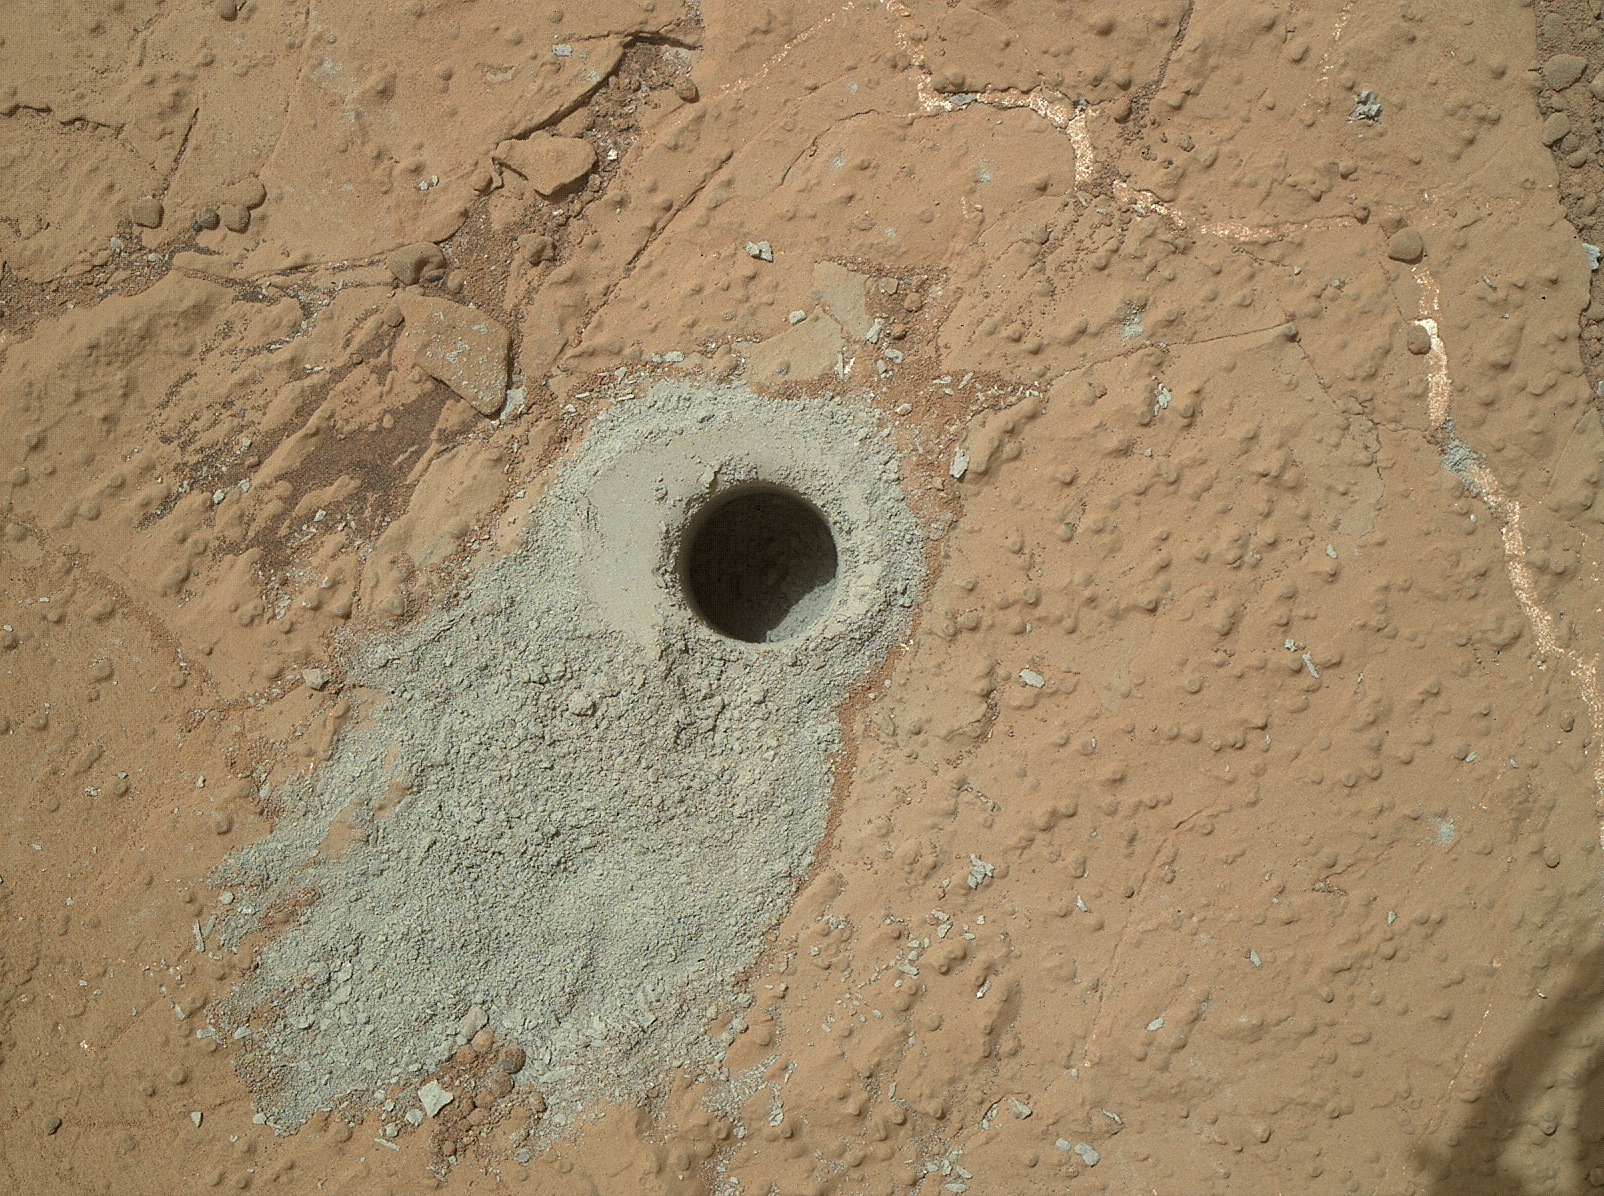

‘Cumberland’ Target Drilled by Curiosity

NASA’s Mars rover Curiosity drilled into this rock target, “Cumberland,” during the 279th Martian day, or sol, of the rover’s work on Mars (May 19, 2013) and collected a powdered sample of material from the rock’s interior. Analysis of the Cumberland sample using laboratory instruments inside Curiosity will check results from “John Klein,” the first rock on Mars from which a sample was ever collected and analyzed. The two rocks have similar appearance and lie about nine feet (2.75 meters) apart.

Curiosity used the Mars Hand Lens Imager (MAHLI) camera on the rover’s arm to capture this view of the hole in Cumberland on the same sol as the hole was drilled. The diameter of the hole is about 0.6 inch (1.6 centimeters). The depth of the hole is about 2.6 inches (6.6 centimeters).

Malin Space Science Systems, San Diego, developed, built and operates MAHLI. NASA’s Jet Propulsion Laboratory, Pasadena, Calif., manages the Mars Science Laboratory Project and the mission’s Curiosity rover for NASA’s Science Mission Directorate in Washington. The rover was designed and assembled at JPL, a division of the California Institute of Technology in Pasadena.

Credit: NASA/JPL-Caltech/MSSS